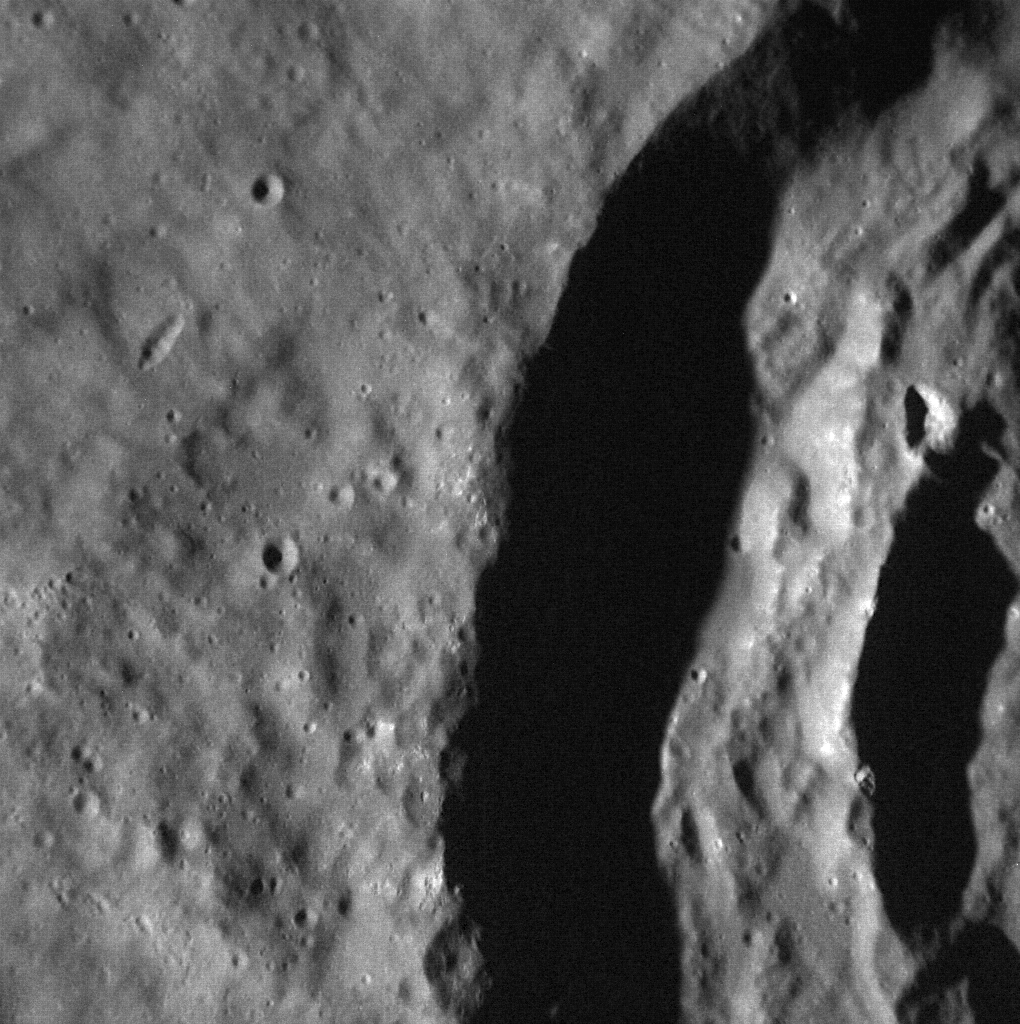

The Walls of Damer

The steep walls of the crater Damer are highlighted in today’s image. Named for the English sculptor Anne Seymour Damer (1749-1828) earlier this year, the 60-kilometer-diameter crater is distinguished by a central peak covered with hollows.

This image was acquired as a high-resolution targeted observation. Targeted observations are images of a small area on Mercury’s surface at resolutions much higher than the 200-meter/pixel morphology base map. It is not possible to cover all of Mercury’s surface at this high resolution, but typically several areas of high scientific interest are imaged in this mode each week.

Date acquired: November 13, 2013
Image Mission Elapsed Time (MET): 26687033
Image ID: 5191249
Instrument: Narrow Angle Camera (NAC) of the Mercury Dual Imaging System (MDIS)
Center Latitude: 36.25°
Center Longitude: 243.4° E
Resolution: 17 meters/pixel
Scale: This image is 17 kilometers (11 miles) across
Incidence Angle: 68.3°
Emission Angle: 3.0°
Phase Angle: 65.3°

The MESSENGER spacecraft is the first ever to orbit the planet Mercury, and the spacecraft’s seven scientific instruments and radio science investigation are unraveling the history and evolution of the Solar System’s innermost planet. MESSENGER acquired over 150,000 images and extensive other data sets. MESSENGER is capable of continuing orbital operations until early 2015.

For information regarding the use of images, see the MESSENGER image use policy.

Credit: NASA/Johns Hopkins University Applied Physics Laboratory/Carnegie Institution of Washington